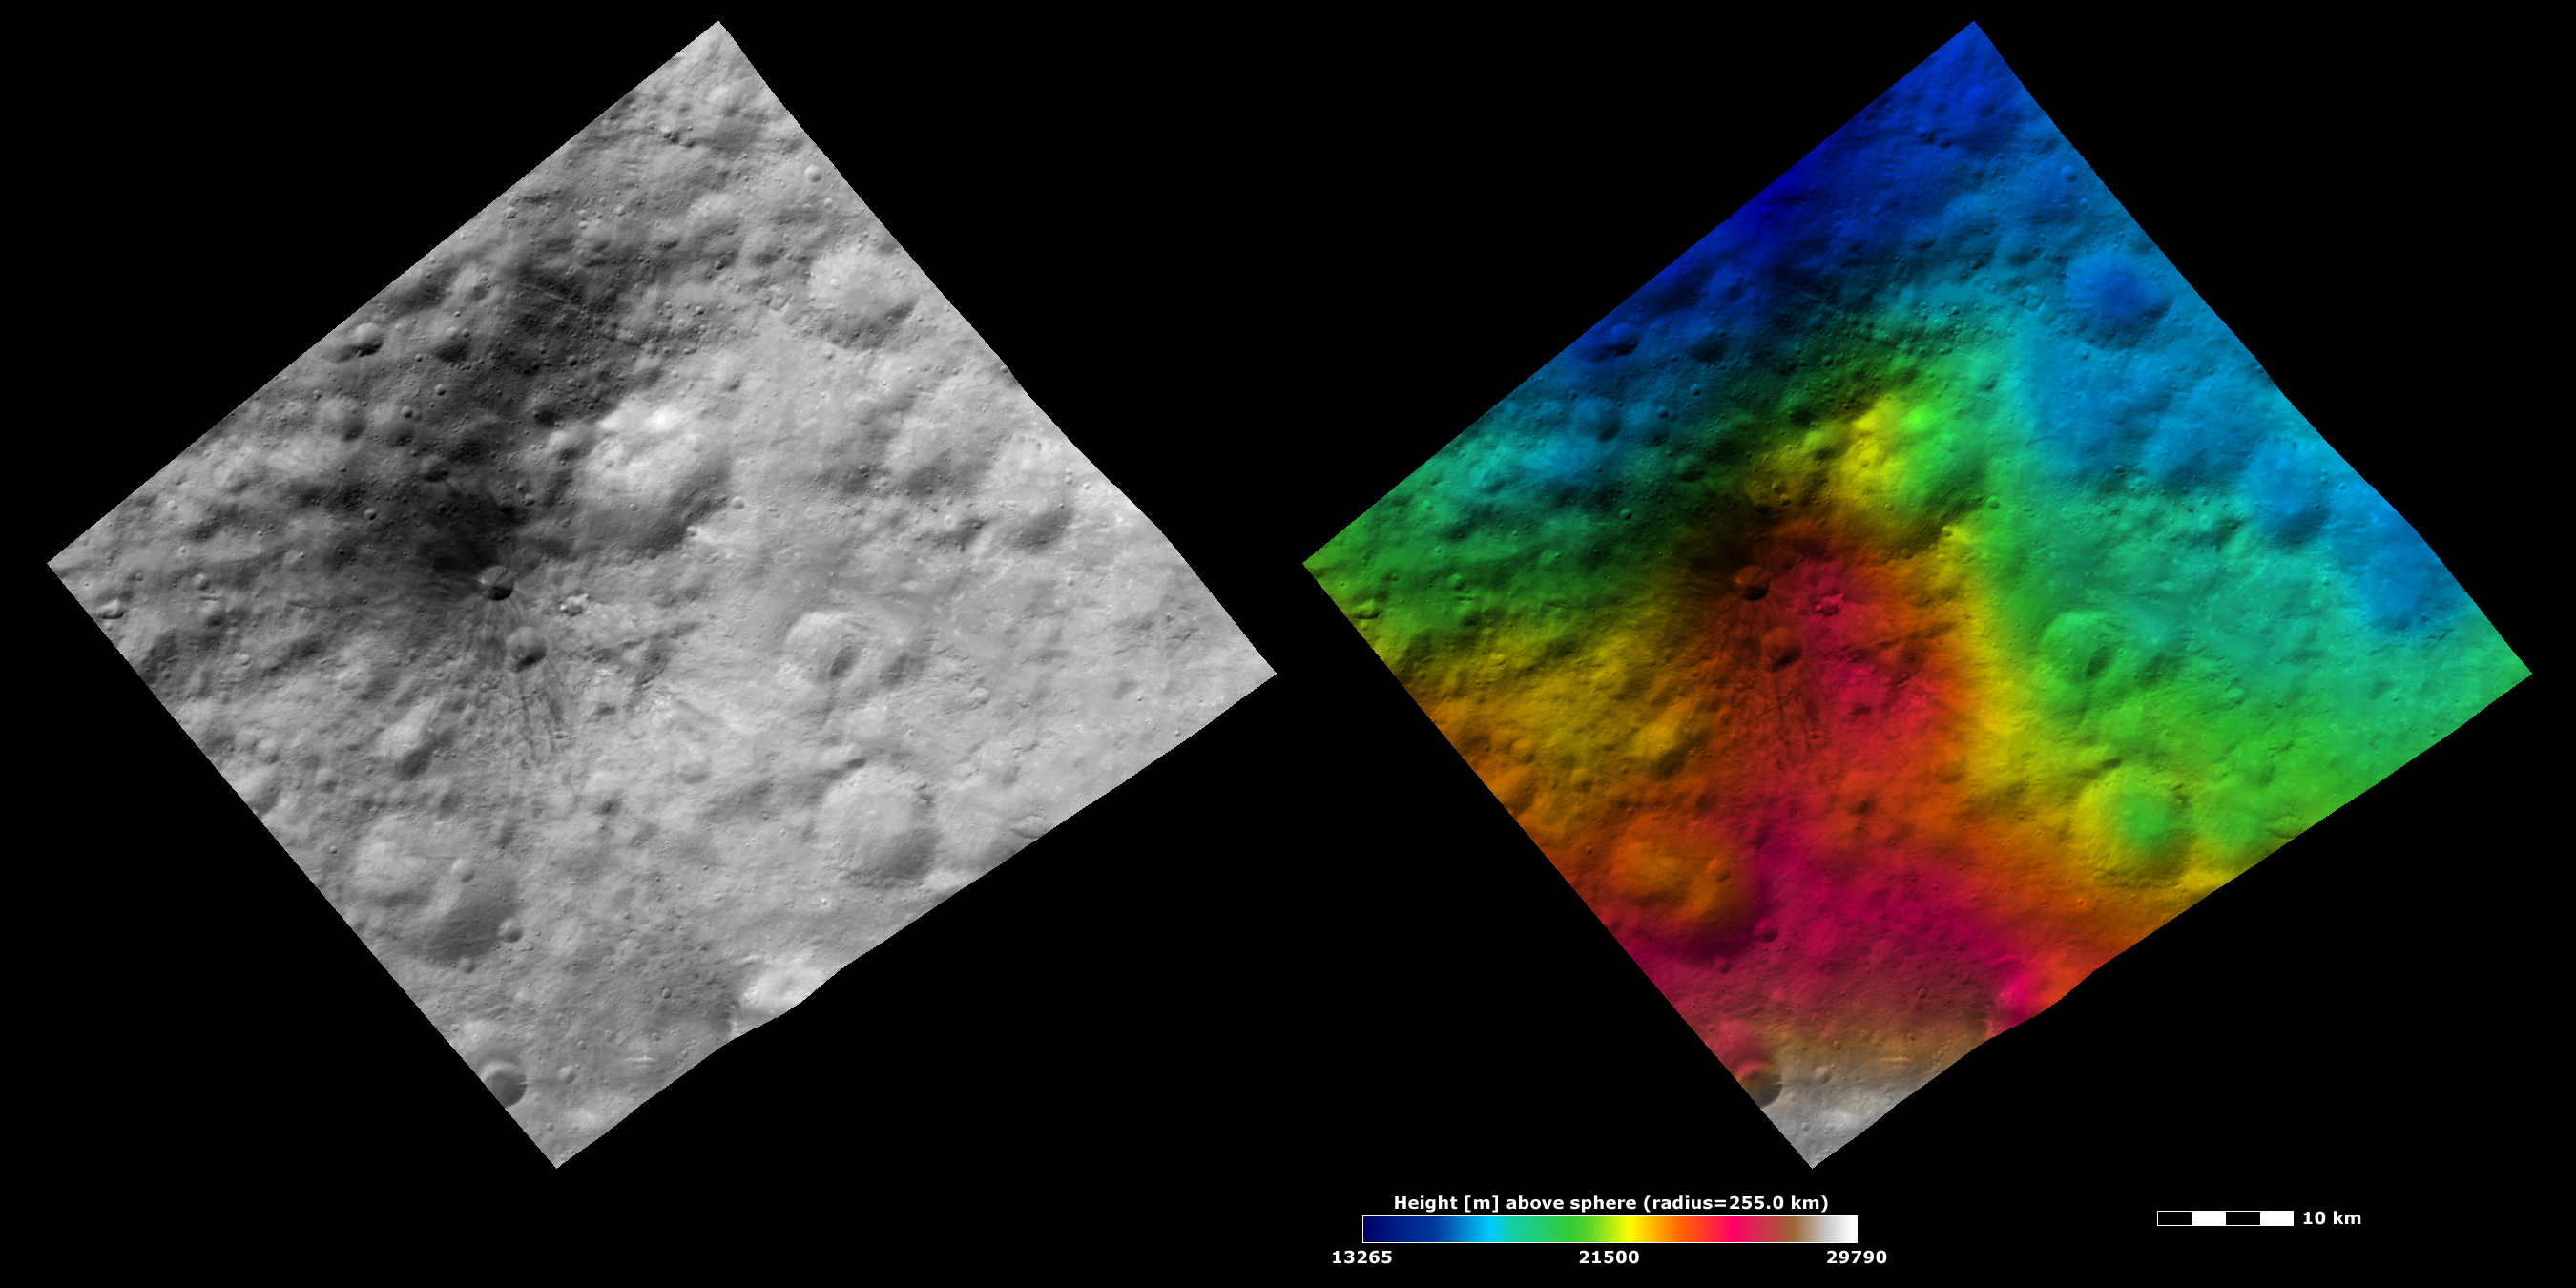

Brightness and Topography Images of a Dark Hill

The left-hand image is a Dawn FC (framing camera) brightness image, which shows the brightness/darkness of Vesta’s surface. The right-hand image is based on this brightness image, which has had a color-coded height representation of topography overlain onto it. The topography is calculated from a set of images that were observed from different viewing directions, which allows stereo reconstruction. The various colors correspond to the height of the area. The white and red areas in the center and bottom of the topography image are the highest areas and the blue area in the top of the image is the lowest area. The dark hill shows up clearly as a red, high topography feature in the topography image.

These images are located in Vesta’s Marcia quadrangle and the center of the images is 10.3 degrees north latitude, 163.2 degrees east longitude. NASA’s Dawn spacecraft obtained the brightness image with its framing camera on Oct. 21, 2011. This image was taken through the camera’s clear filter. The distance to the surface of Vesta is 700 kilometers (435 miles) and the image has a resolution of about 70 meters (230 feet) per pixel. This image was acquired during the HAMO (high-altitude mapping orbit) phase of the mission. These images are lambert-azimuthal map projected.

The Dawn mission to Vesta and Ceres is managed by NASA’s Jet Propulsion Laboratory, a division of the California Institute of Technology in Pasadena, for NASA’s Science Mission Directorate, Washington D.C. UCLA is responsible for overall Dawn mission science. The Dawn framing cameras have been developed and built under the leadership of the Max Planck Institute for Solar System Research, Katlenburg-Lindau, Germany, with significant contributions by DLR German Aerospace Center, Institute of Planetary Research, Berlin, and in coordination with the Institute of Computer and Communication Network Engineering, Braunschweig. The Framing Camera project is funded by the Max Planck Society, DLR, and NASA/JPL.

Credit: NASA/JPL-Caltech/UCLA/MPS/DLR/IDA